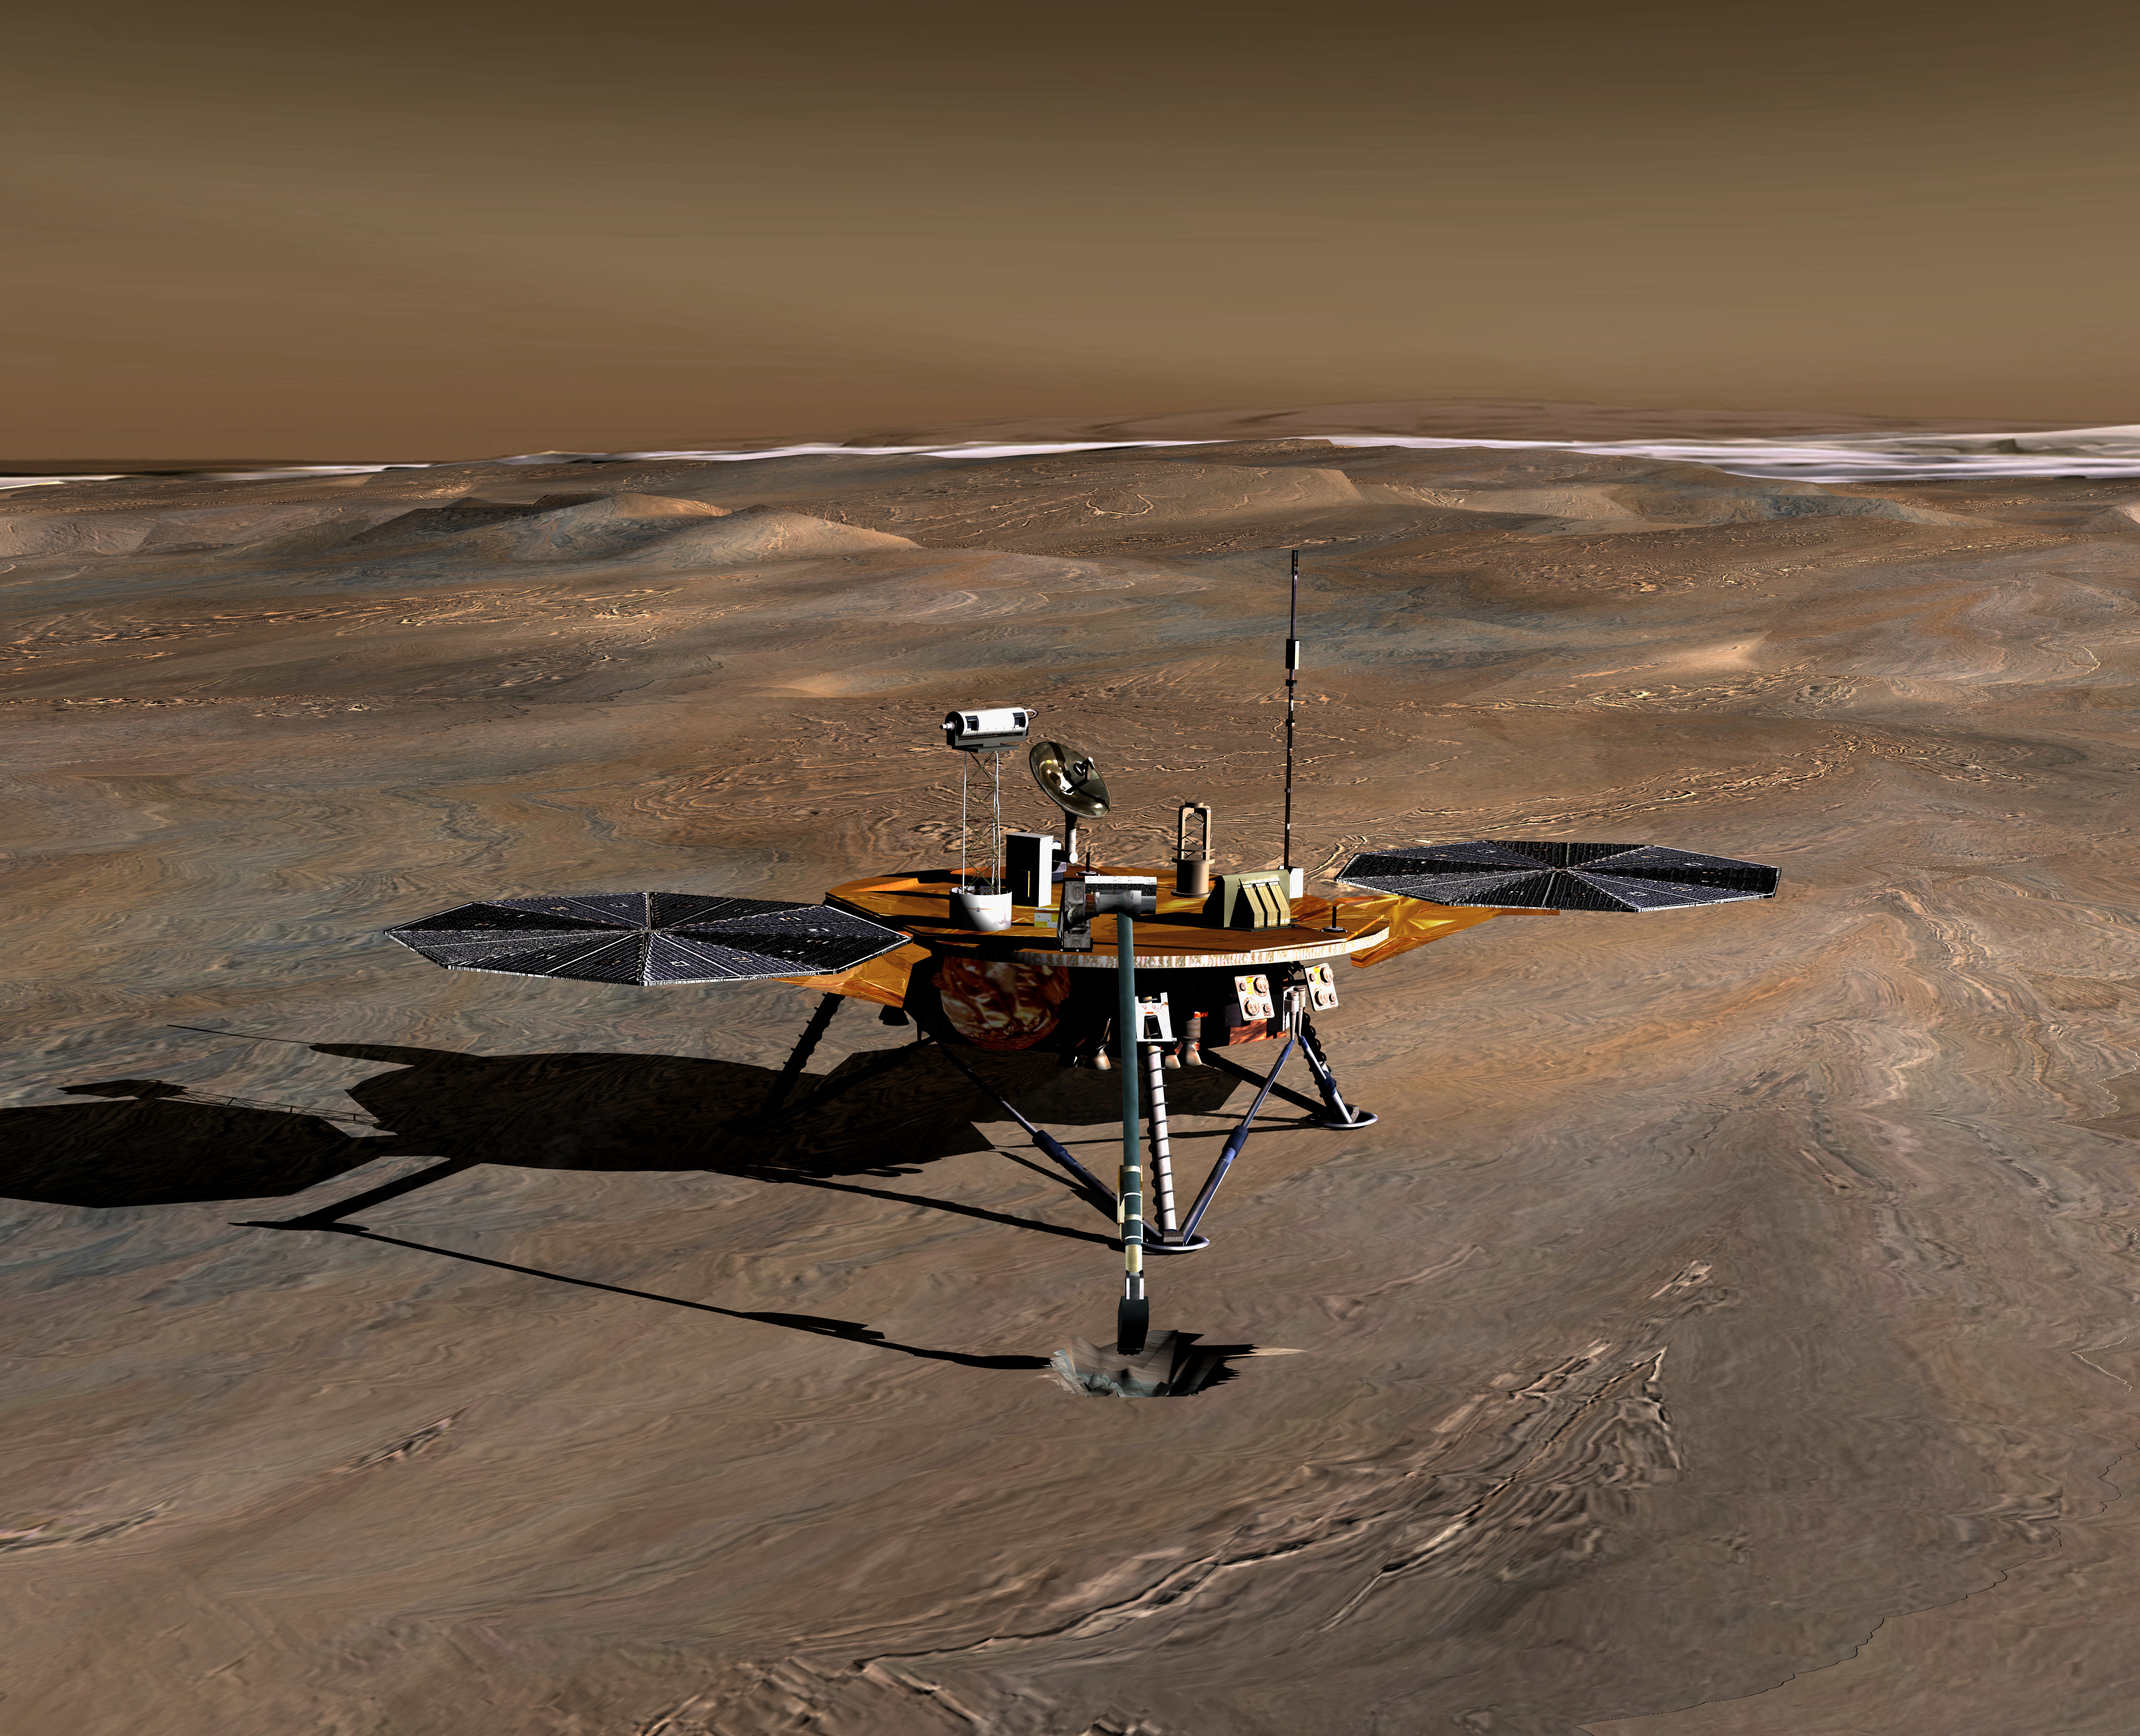

Phoenix Mission Lander on Mars, Artist’s Concept

The Phoenix Mission, slated for launch in August 2007, is the first project in NASA’s openly competed program of Mars Scout missions. The mission’s plan is to land in icy soils near the north polar permanent ice cap of Mars and explore the history of the water in these soils and any associated rocks, while monitoring polar climate. The spacecraft and its instruments are designed to analyze samples collected from up to a half-meter (20 inches) deep by a robotic arm. The arm extends forward in this artist’s concept of the lander on Mars.

Photojournal Note: As planned, the Phoenix lander, which landed May 25, 2008 23:53 UTC, ended communications in November 2008, about six months after landing, when its solar panels ceased operating in the dark Martian winter.

Credit: NASA/JPL